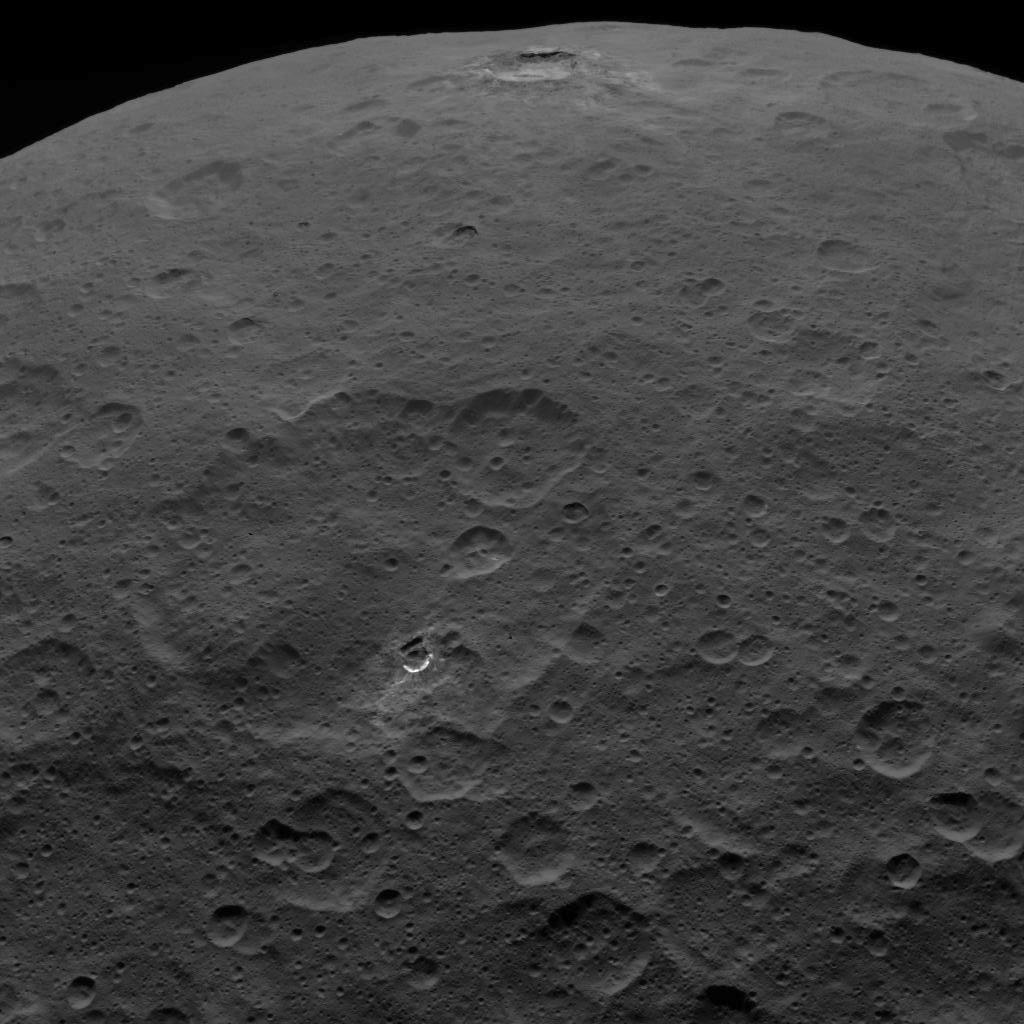

Haulani and Oxo Craters

This image shows Haulani Crater and its bright ejecta near the limb of Ceres and Oxo Crater near the center of the image. The latter is easily recognizable by its bright wall that is enriched in ice and carbonate. The image is facing south, with Haulani Crater located near Ceres’ equator at 5.8 degrees north latitude and 10.8 degrees east longitude and Oxo Crater located at 42.2 degrees north latitude and 359.6 degrees east longitude.

The images used in this montage were obtained by NASA’s Dawn spacecraft on September 1, 2018 from an altitude of about 2075 miles (3340 kilometers). NASA announced the conclusion of Dawn’s mission operations was Oct. 31, 2018, when the spacecraft depleted its hydrazine.

Haulani Crater is named after “Hau-lani”, the Hawaiian plant goddess. Oxo Crater is named after the God of agriculture in Afro-Brazilian beliefs of Yoruba derivation.

Dawn’s mission is managed by JPL for NASA’s Science Mission Directorate in Washington. Dawn is a project of the directorates Discovery Program, managed by NASA’s Marshall Space Flight Center in Huntsville, Alabama. JPL is responsible for overall Dawn mission science. Orbital ATK Inc., in Dulles, Virginia, designed and built the spacecraft. The German Aerospace Center, Max Planck Institute for Solar System Research, Italian Space Agency and Italian National Astrophysical Institute are international partners on the mission team.

Credit: NASA/JPL-Caltech/UCLA/MPS/DLR/IDA